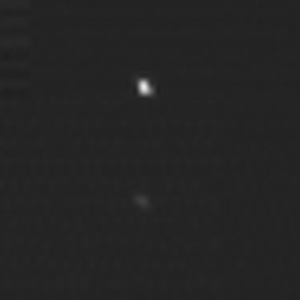

New Horizons Tracks an Asteroid

The two “spots” in this image are a composite of two images of asteroid 2002 JF56 taken on June 11 and June 12, 2006, with the Multispectral Visible Imaging Camera (MVIC) component of the New Horizons Ralph imager. In the bottom image, taken when the asteroid was about 3.36 million kilometers (2.1 million miles) away from the spacecraft, 2002 JF56 appears like a dim star. At top, taken at a distance of about 1.34 million kilometers (833,000 miles), the object is more than a factor of six brighter. The best current, estimated diameter of the asteroid is approximately 2.5 kilometers.

The asteroid observation was a chance for the New Horizons team to test the spacecraft’s ability to track a rapidly moving object. On June 13 New Horizons came to within about 102,000 kilometers of the small asteroid, when the spacecraft was nearly 368 million kilometers (228 million miles) from the Sun and about 273 million kilometers (170 million miles) from Earth.

Credit: NASA/Johns Hopkins University Applied Physics Laboratory/Southwest Research Institute